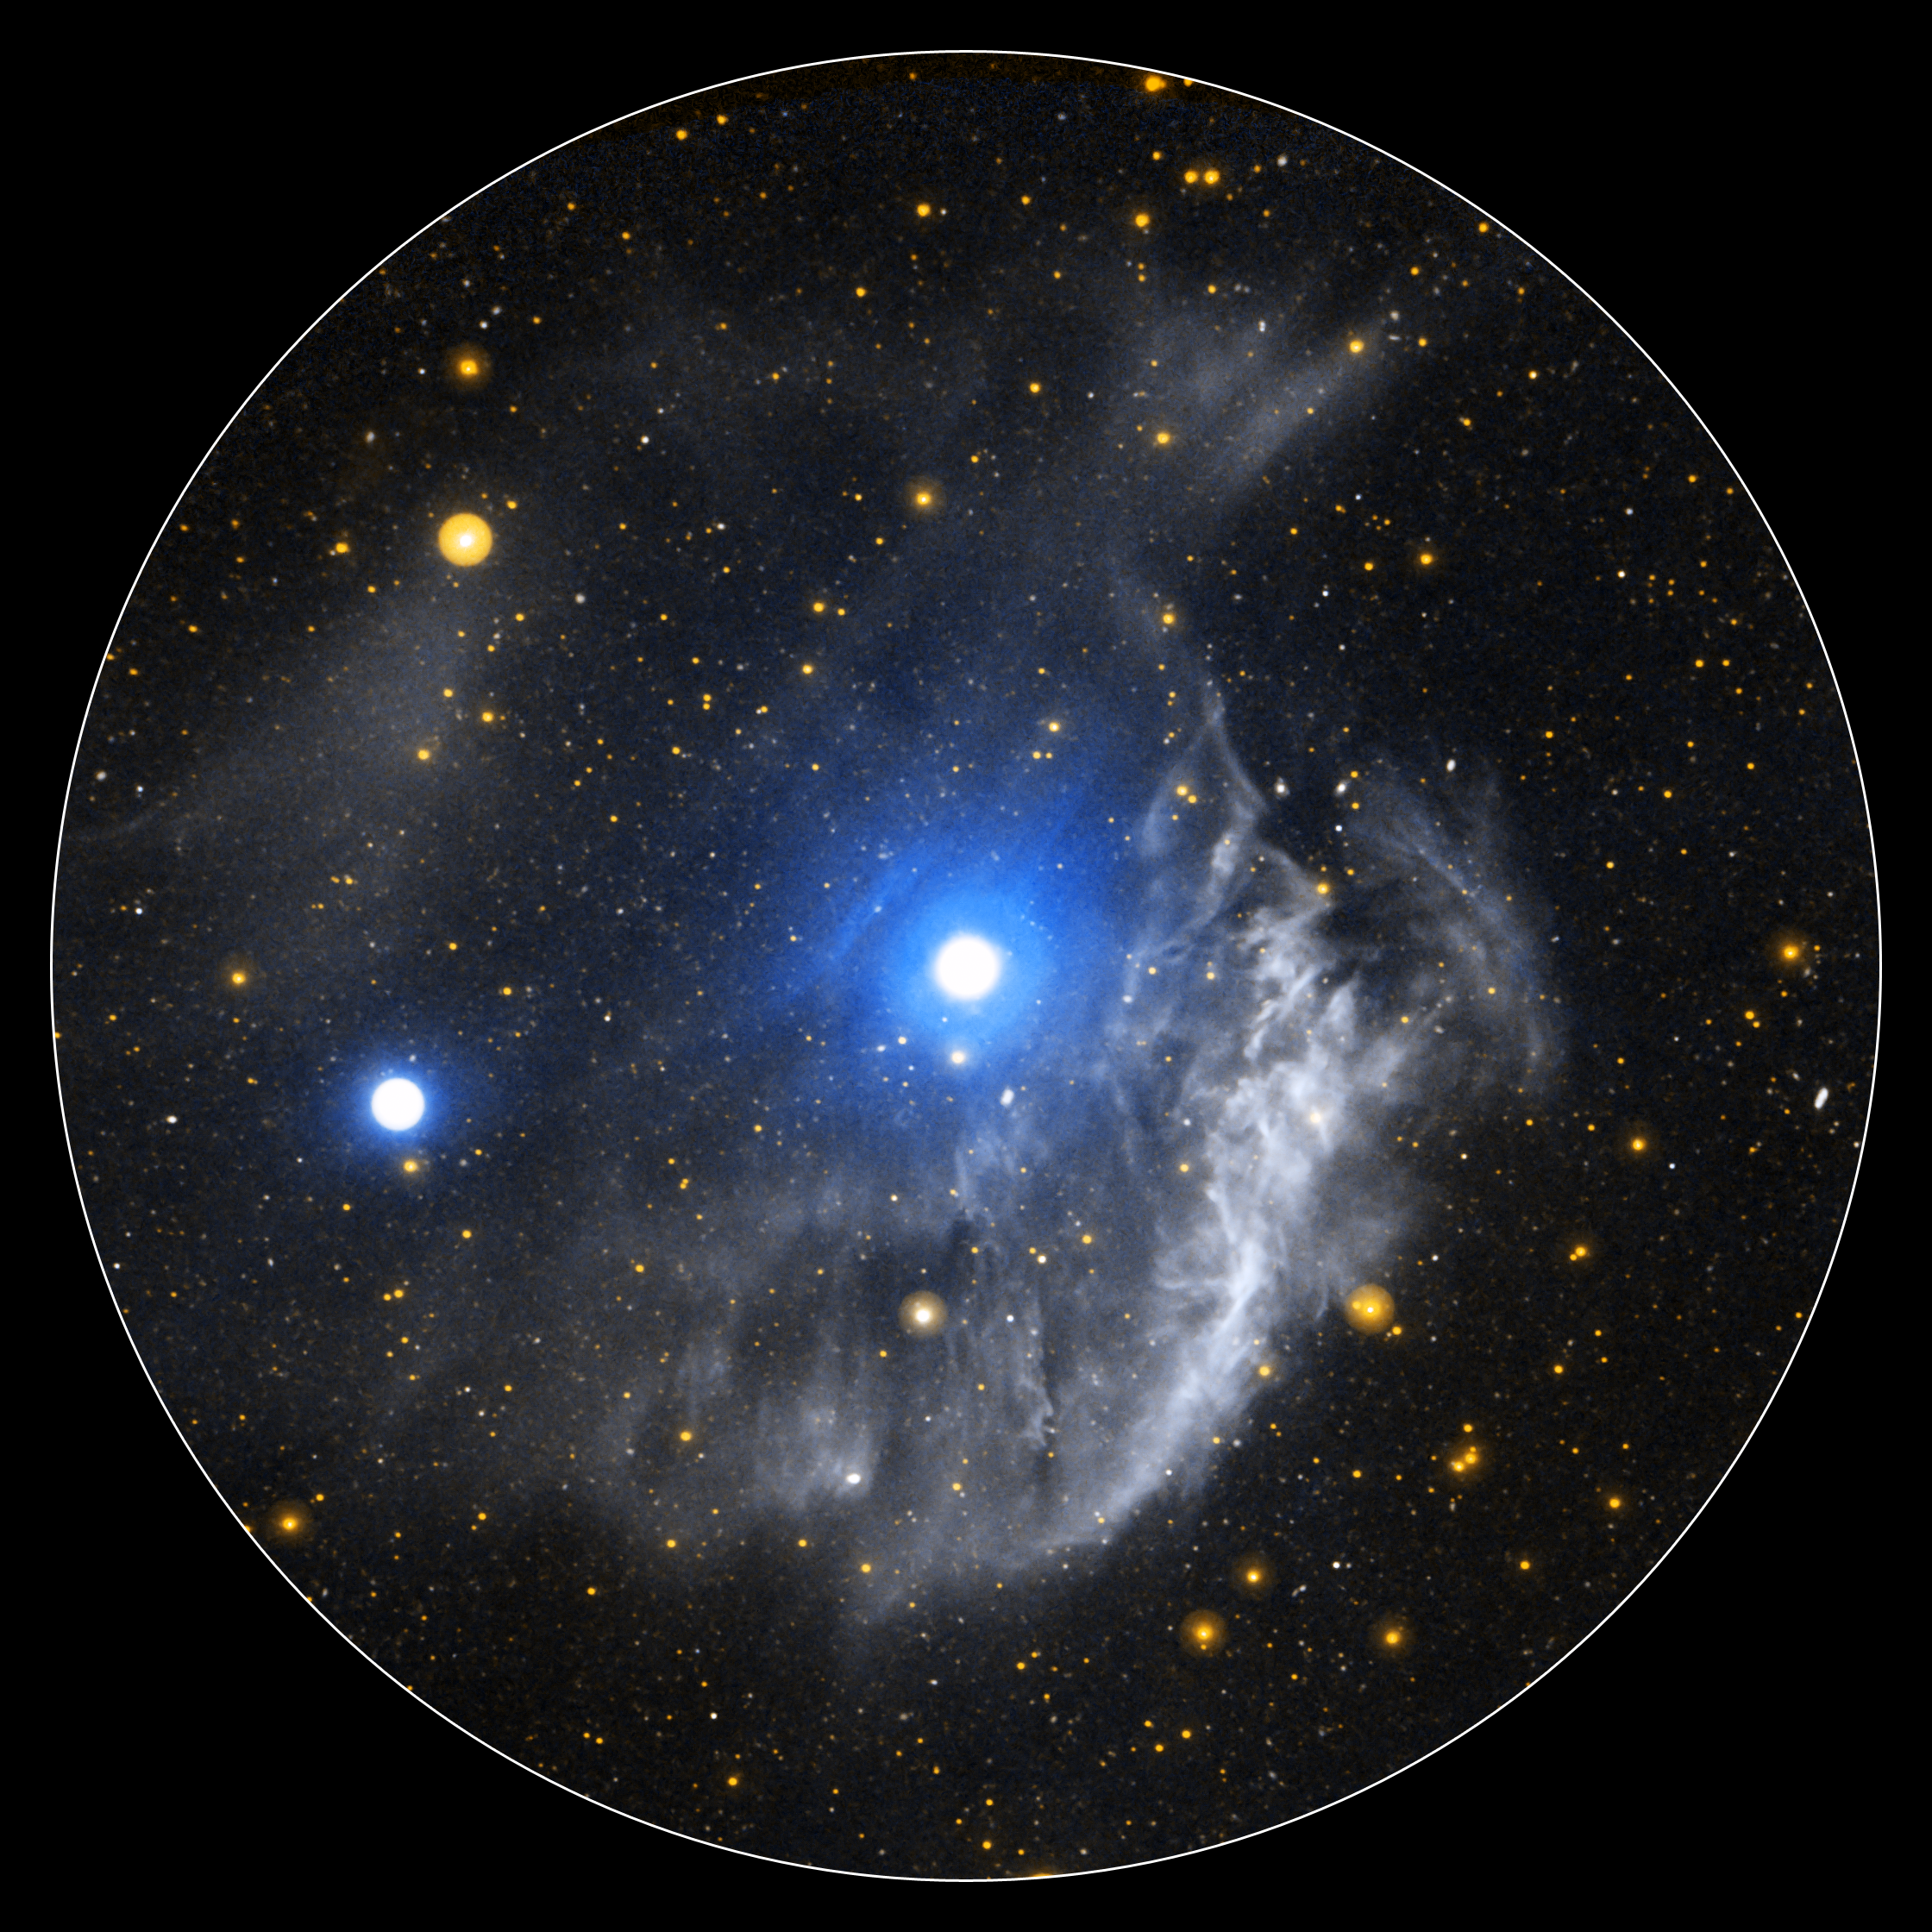

The Extended Region Around the Planetary Nebula NGC 3242

This ultraviolet image from NASA’s Galaxy Evolution Explorer shows NGC 3242, a planetary nebula frequently referred to as “Jupiter’s Ghost.”

The unfortunate name of “planetary nebula” for this class of celestial object is a historical legacy credited to William Herschel during the 18th century—a time when telescopes where small and objects like these, at least the central region, looked very similar to gas-giant planets such as Saturn and Jupiter. In fact, NGC 3242 has no relation to Jupiter or any other planet.

Telescopes and their detectors have dramatically improved over the past few centuries. Our understanding of what planetary nebulae truly are has improved accordingly.

When stars with a mass similar to our sun approach the end of their lives by exhausting supplies of hydrogen and helium fuel in their cores, they swell up into cool red-giant stars. In a last gasp before death, they expel the layers of gas in their outer atmosphere. This exposes the core of the dying star, a dense hot ball of carbon and oxygen called a white dwarf. The white dwarf is so hot that it shines very brightly in the ultraviolet. The ultraviolet light from the white dwarf, in turn, ionizes the gaseous material expelled by the star causing it to glow. A planetary nebula is really the death of a low-mass star.

Although low-mass stars like our sun live for billions of years, planetary nebulae only last for about ten thousand years. As the central white dwarf quickly cools and the ultraviolet light dwindles, the surrounding gas also cools and fades.

In this image of NGC 3242 from the Galaxy Evolution Explorer, the extended region around the planetary nebula is shown in dramatic detail. The small circular white and blue area at the center of the image is the well-known portion of the famous planetary nebula. The precise origin and composition of the extended wispy white features is not known for certain. It is most likely material ejected during the star’s red-giant phase before the white dwarf was exposed. However, it may be possible that the extended material is simply interstellar gas that, by coincidence, is located close enough to the white dwarf to be energized by it, and induced to glow with ultraviolet light.

NGC 3242 is located 1,400 to 2,500 light-years away in the constellation Hydra. It was discovered by William Herschel in 1785.

Credit: NASA/JPL-Caltech